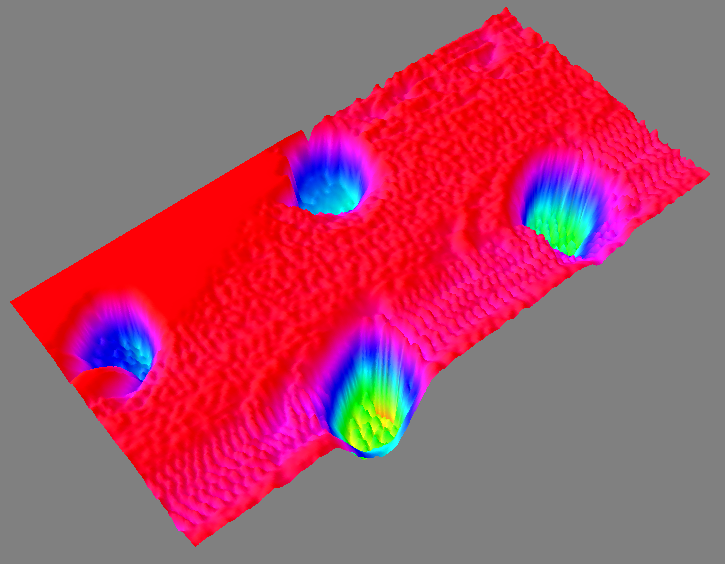

3-D Color Digital Elevation Map of AFM Sample

This color image is a three dimensional (3D) view of a digital elevation map of a sample collected by NASA’s Phoenix Mars Lander’s Atomic Force Microscope (AFM).

The image shows four round pits, only 5 microns in depth, that were micromachined into the silicon substrate, which is the background plane shown in red. This image has been processed to reflect the levelness of the substrate.

A Martian particle —only one micrometer, or one millionth of a meter, across —is held in the upper left pit.

The rounded particle —shown at the highest magnification ever seen from another world —is a particle of the dust that cloaks Mars. Such dust particles color the Martian sky pink, feed storms that regularly envelop the planet and produce Mars’ distinctive red soil.

The particle was part of a sample informally called “Sorceress” delivered to the AFM on the 38th Martian day, or sol, of the mission (July 2, 2008). The AFM is part of Phoenix’s microscopic station called MECA, or the Microscopy, Electrochemistry, and Conductivity Analyzer.

The AFM was developed by a Swiss-led consortium, with Imperial College London producing the silicon substrate that holds sampled particles.

The Phoenix Mission is led by the University of Arizona, Tucson, on behalf of NASA. Project management of the mission is by NASA’s Jet Propulsion Laboratory, Pasadena, Calif. Spacecraft development is by Lockheed Martin Space Systems, Denver.

Photojournal Note: As planned, the Phoenix lander, which landed May 25, 2008 23:53 UTC, ended communications in November 2008, about six months after landing, when its solar panels ceased operating in the dark Martian winter.

Credit: NASA/JPL-Caltech/University of Arizona/University of Neuchatel/Imperial College London